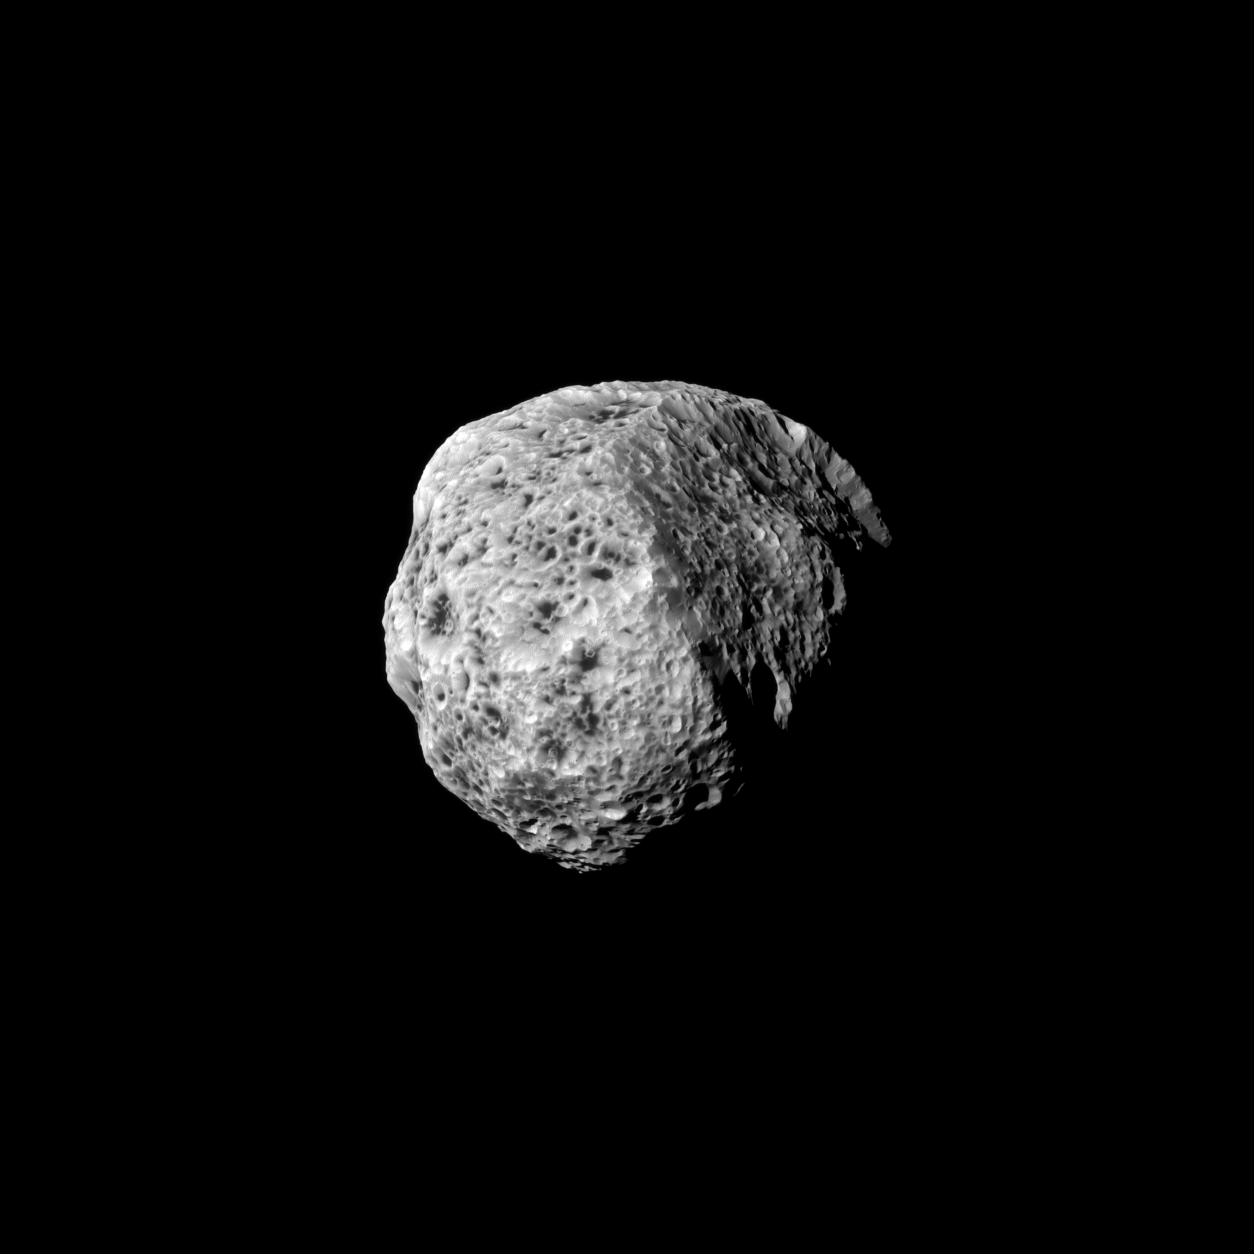

Spongy Hyperion

The sponge-like surface of Saturn’s moon Hyperion is highlighted in this Cassini portrait, captured during the spacecraft’s Sept. 16, 2011, flyby.

Hyperion (168 miles, or 270 kilometers across) has an irregular shape, and it tumbles through its orbit: that is, it does not spin at a constant rate or in a constant orientation. (A standard reference latitude-longitude system has not yet been devised for this moon.) Images such as this one extend previous coverage and allow a better inventory of the surface features, the satellite’s shape and changes in its spin. See PIA06243and PIA07761 to learn more and to watch a movie.

The image was taken in visible blue light with the Cassini spacecraft narrow-angle camera. The view was obtained at a distance of approximately 55,000 miles (88,000 kilometers) from Hyperion and at a Sun-Hyperion-spacecraft, or phase, angle of 37 degrees. Image scale is 1,720 feet (524 meters) per pixel.

The Cassini-Huygens mission is a cooperative project of NASA, the European Space Agency and the Italian Space Agency. The Jet Propulsion Laboratory, a division of the California Institute of Technology in Pasadena, manages the mission for NASA’s Science Mission Directorate, Washington, D.C. The Cassini orbiter and its two onboard cameras were designed, developed and assembled at JPL. The imaging operations center is based at the Space Science Institute in Boulder, Colo.

Credit: NASA/JPL-Caltech/Space Science Institute